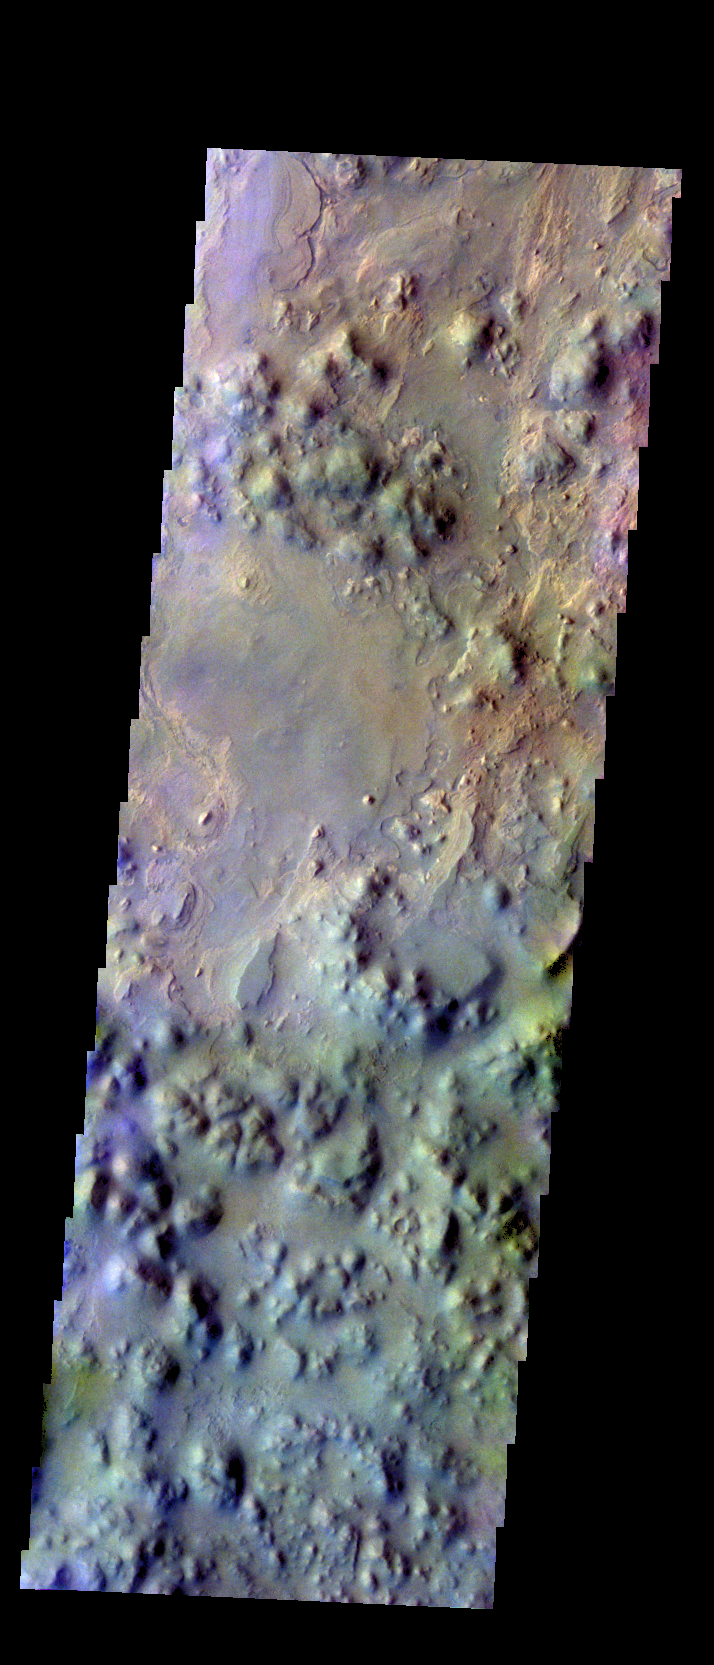

Iani Chaos – False Color

The THEMIS VIS camera contains 5 filters. The data from different filters can be combined in multiple ways to create a false color image. These false color images may reveal subtle variations of the surface not easily identified in a single band image. Today’s false color image shows part of Iani Chaos.

Credit: NASA/JPL-Caltech/ASU